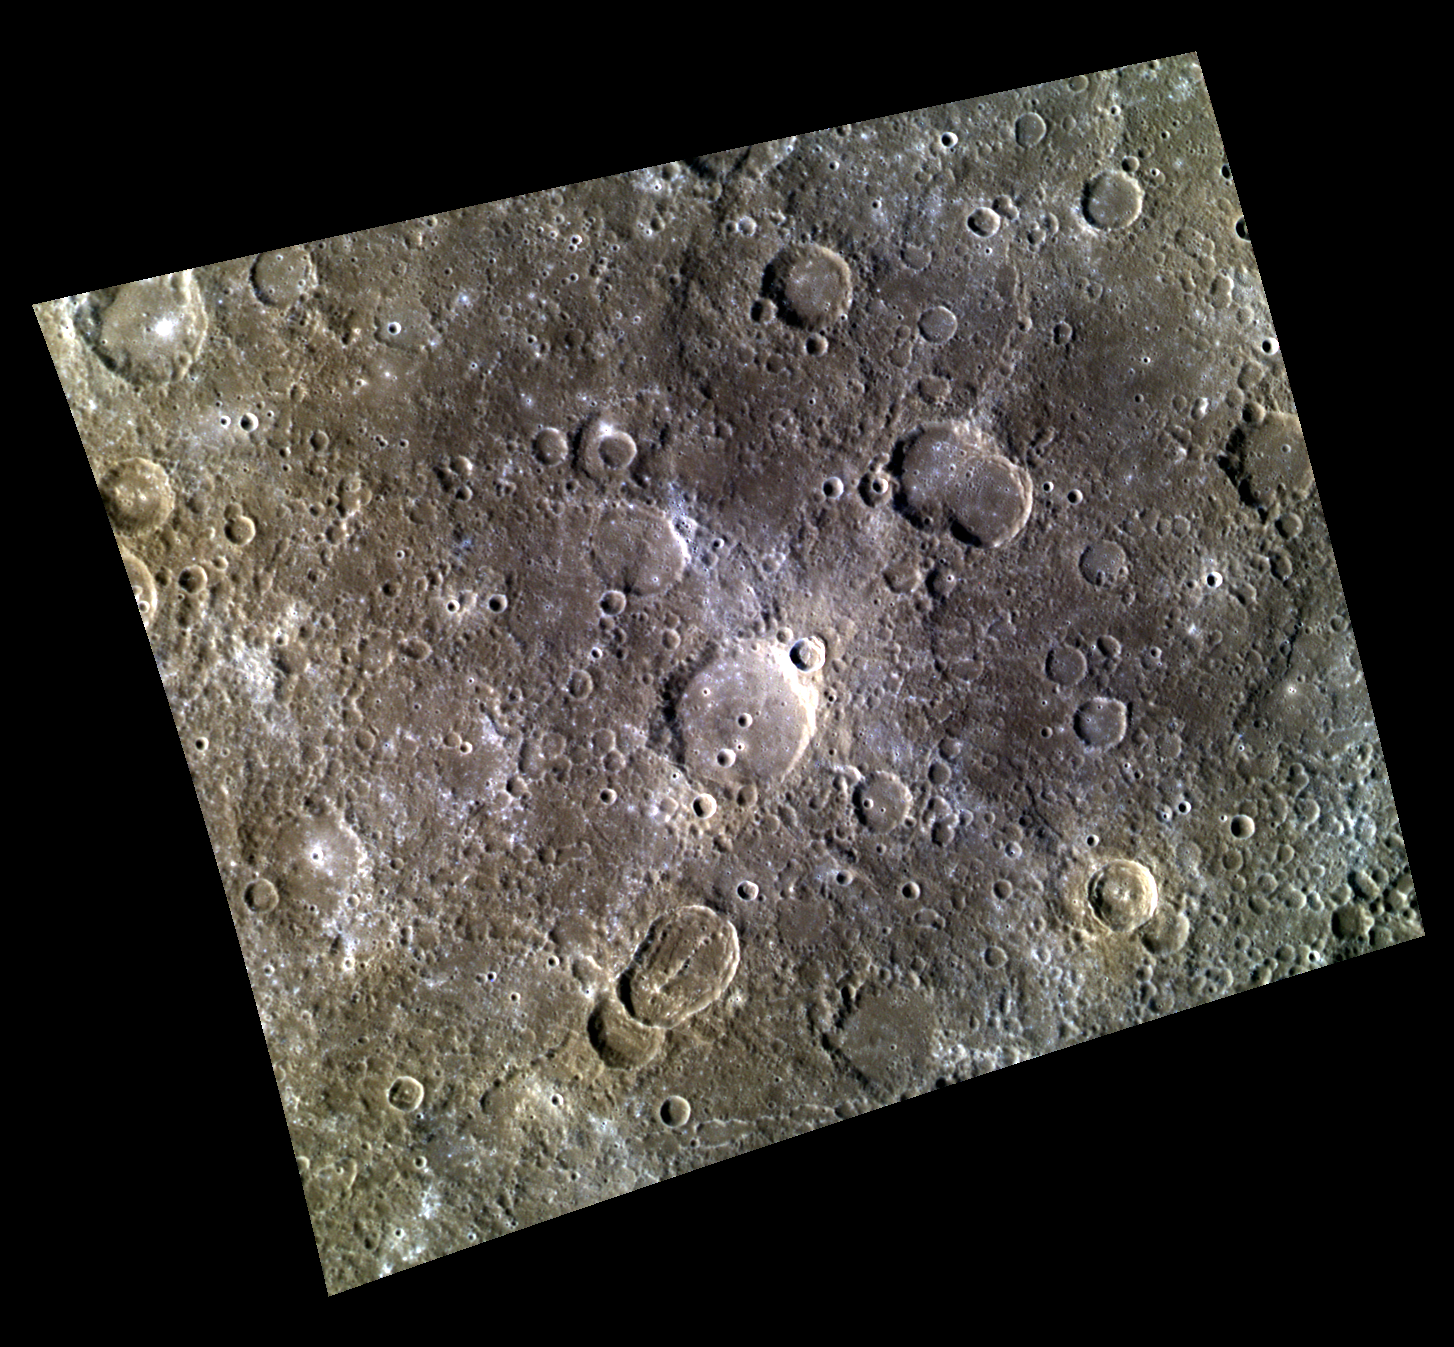

Oblique Impacts in Color

This color image of the equatorial region of Mercury shows several unnamed craters and part of the crater Chiang K’ui in the northwestern corner. An elongated crater with a central ridge is found in the lower middle part of the scene. Elongated impact craters form when an asteroid or comet strikes the planet at a low angle (relative to the horizontal). Right at the center of the image is a small bright crater with an asymmetrical ray system, which is also diagnostic of a low angle of impact.

This image was acquired as a targeted high-resolution 11-color image set. Acquiring 11-color targets is a new campaign that began in March 2013 and that utilizes all of the WAC’s 11 narrow-band color filters. Because of the large data volume involved, only features of special scientific interest are targeted for imaging in all 11 colors.

Date acquired: April 16, 2013
Image Mission Elapsed Time (MET): 8426122, 8426114, 8426110
Image ID: 3892837, 3892835, 3892834
Instrument: Wide Angle Camera (WAC) of the Mercury Dual Imaging System (MDIS)
WAC filters: 9, 7, 6 (996, 748, 433 nanometers) in red, green, and blue
Center Latitude: 12.43°
Center Longitude: 262.4° E
Resolution: 320 meters/pixel
Scale: The image is about 400 km across (248 miles).
Incidence Angle: 40.5°
Emission Angle: 31.2°
Phase Angle: 71.8°

The MESSENGER spacecraft is the first ever to orbit the planet Mercury, and the spacecraft’s seven scientific instruments and radio science investigation are unraveling the history and evolution of the Solar System’s innermost planet. MESSENGER acquired over 150,000 images and extensive other data sets. MESSENGER is capable of continuing orbital operations until early 2015.

For information regarding the use of images, see the MESSENGER image use policy.

Credit: NASA/Johns Hopkins University Applied Physics Laboratory/Carnegie Institution of Washington